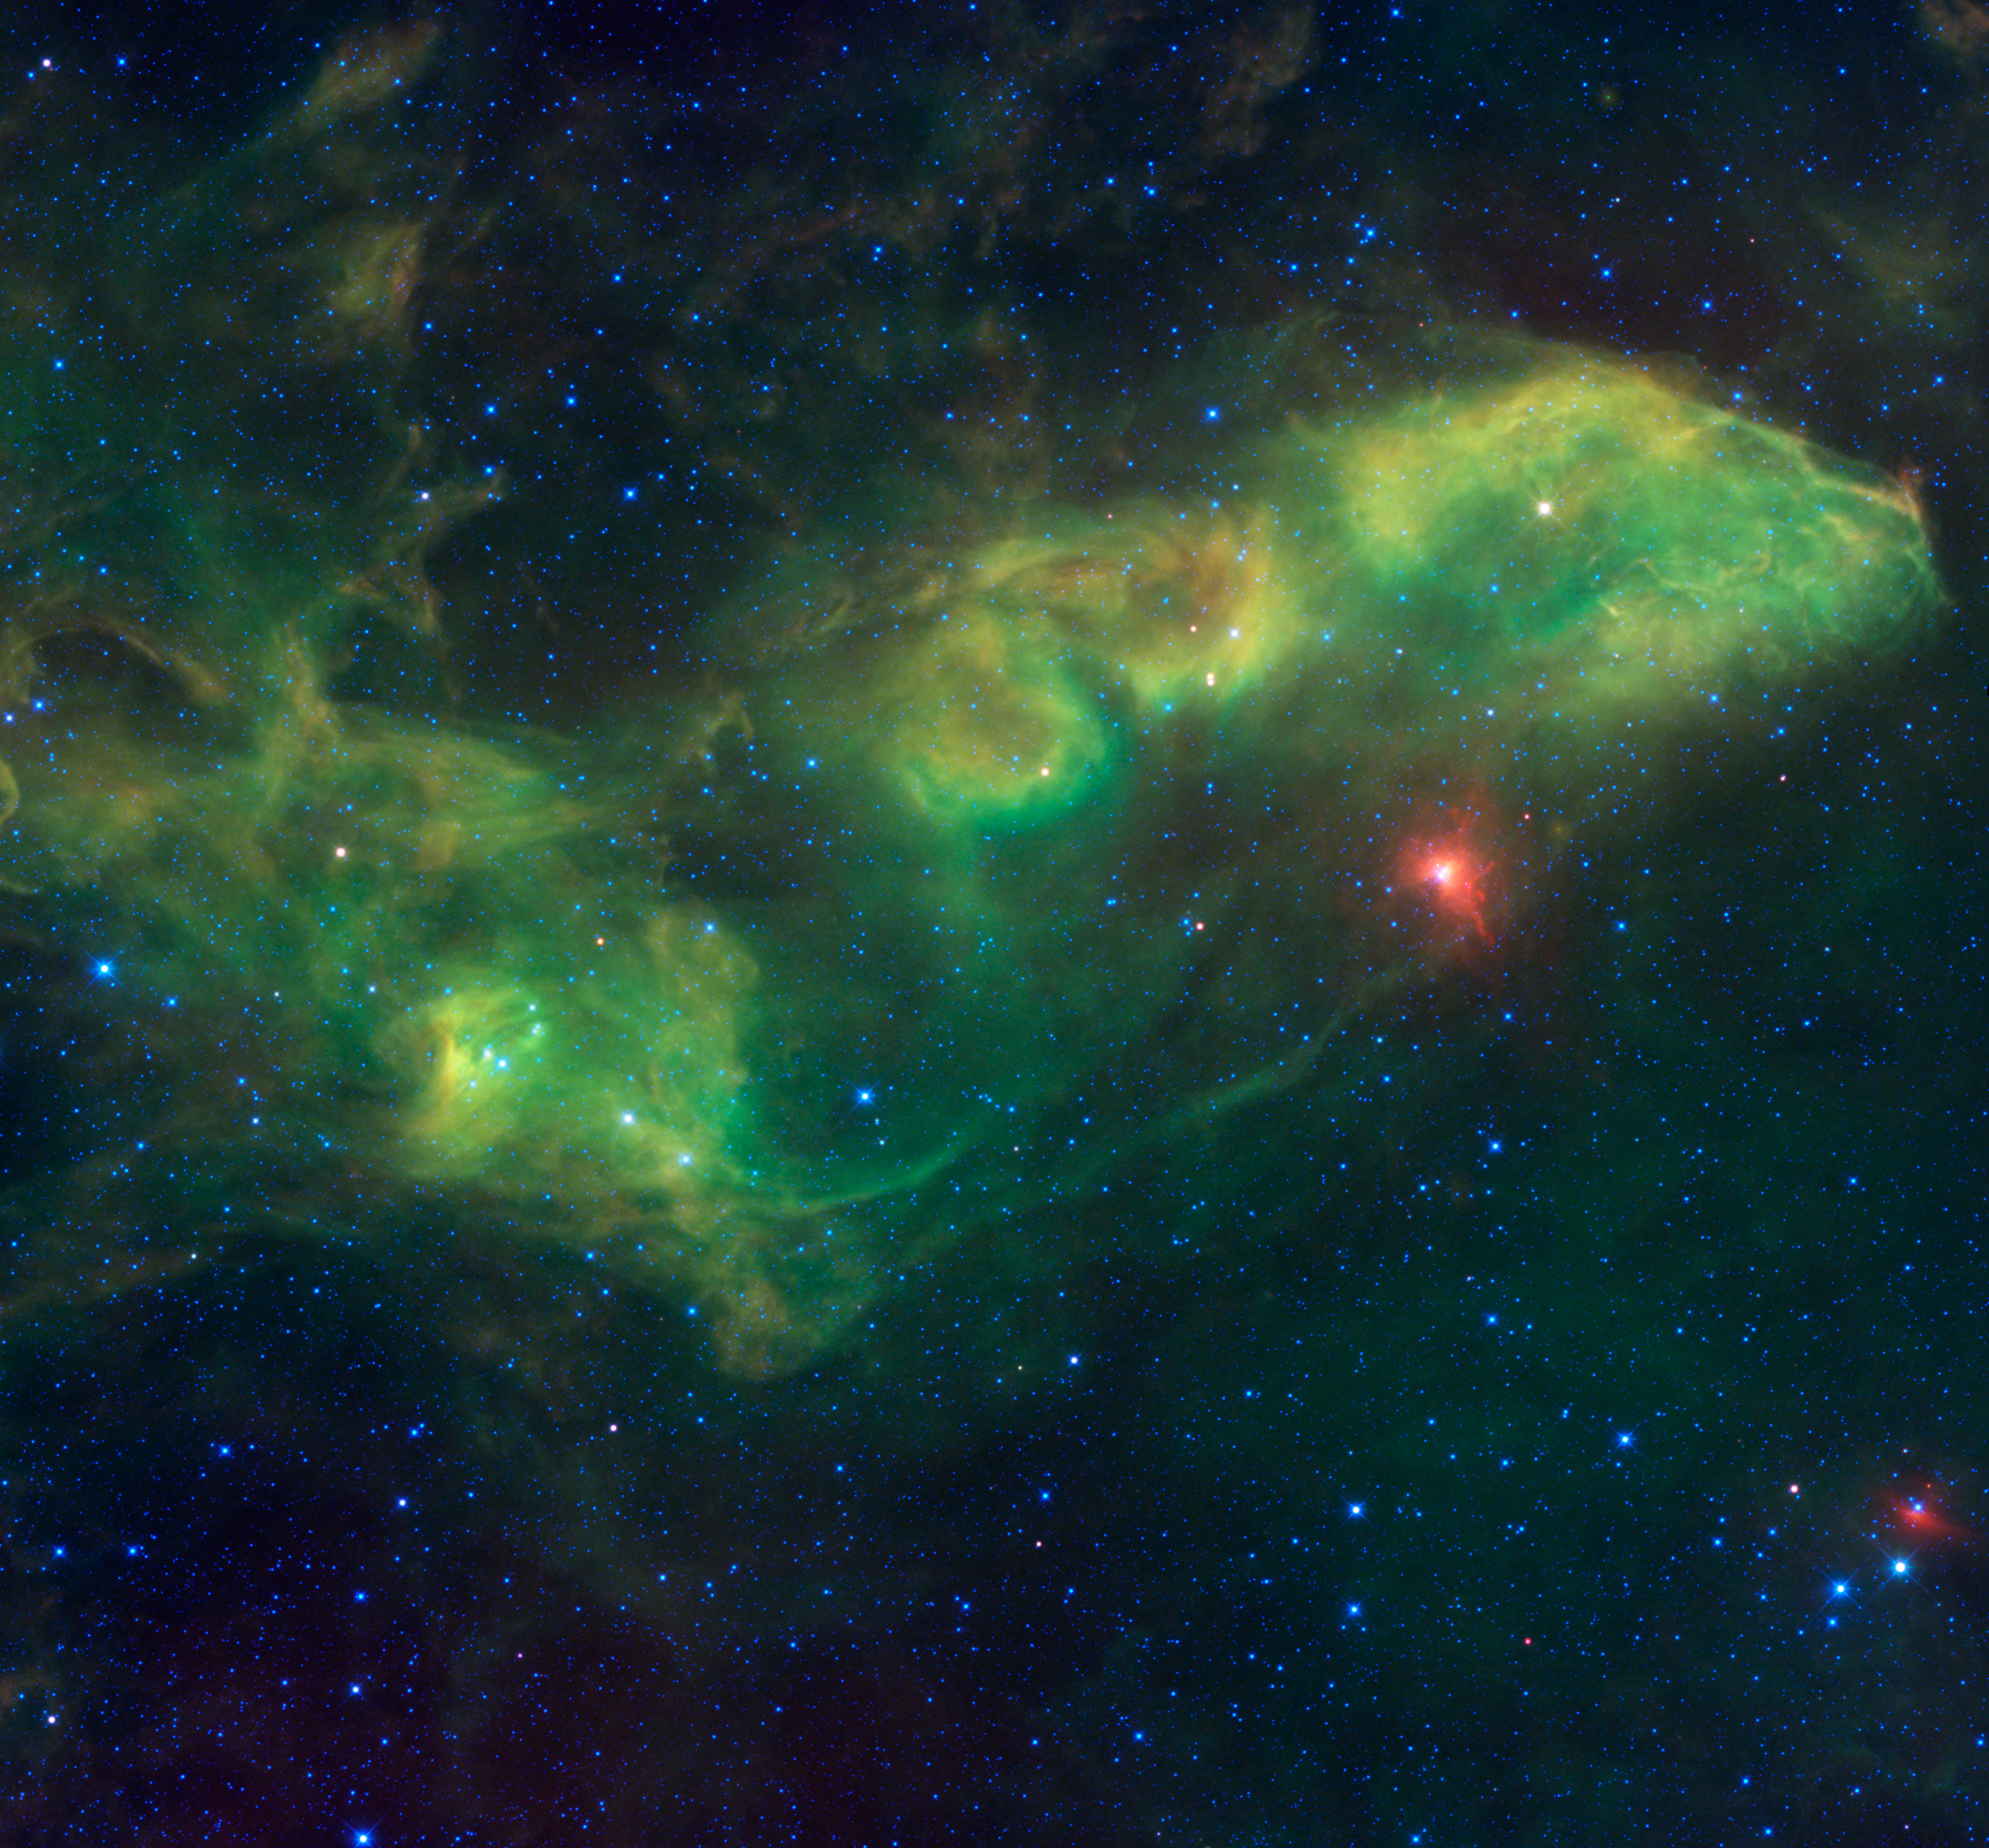

Jabbah and Associates

No, it’s not a gang of intergalactic mobsters from the famous Star Wars movies. Jabbah is the name of the bright star right of center, surrounded by a red colored dust cloud. The Arabic name means “the forehead of the scorpion.” This view from NASA’s Wide-field Infrared Survey Explorer, or WISE, takes in an area of the sky in the constellation of Scorpius surrounding Jabbah, which is larger than a grid of eight by eight full moons.

Though Jabbah appears to be a single star, it is actually a whole system of stars (possibly as many as seven), each of which is many times more massive, larger, hotter and more luminous than the sun. The Jabbah system is located about 440 light-years away from us and lights up a giant cloud of dust and gas near it. The cloud near Jabbah is designated IC 4592, and the portion farthest away to the far left in the image is IC 4601.

The other bright stars in this image are mostly part of the “Upper Scorpius Association” and were probably once all born in the same cluster about 5 million years ago. These stars are all moving apart as the cluster ages, and are probably no longer bound to each other by gravity.

Another star of interest in the image is 9 Scorpii, located in the lower right corner with the bright red dust cloud primarily on one side of it. 9 Scorpii is another very massive star that is probably a member of the Upper Scorpius Association. It is also moving through space at an enormous speed of 1,000 kilometers per second (224,000 miles per hour). With such a speed, the star may be a runaway star once in a system with a more massive member that exploded as a supernova and sent 9 Scorpii zooming through space. The red cloud near it may be a bow shock in front of it similar to the stars called Alpha Cam and Zeta Oph.

This image was made from observations by all four infrared detectors aboard WISE. Blue and cyan (blue-green) represent infrared light at wavelengths of 3.4 and 4.6 microns, which is primarily from stars, the hottest objects pictured. Green and red represent light at 12 and 22 microns, which is primarily from warm dust.

JPL manages the Wide-field Infrared Survey Explorer for NASA’s Science Mission Directorate, Washington. The principal investigator, Edward Wright, is at UCLA. The mission was competitively selected under NASA’s Explorers Program managed by the Goddard Space Flight Center, Greenbelt, Md. The science instrument was built by the Space Dynamics Laboratory, Logan, Utah, and the spacecraft was built by Ball Aerospace & Technologies Corp., Boulder, Colo. Science operations and data processing take place at the Infrared Processing and Analysis Center at the California Institute of Technology in Pasadena. Caltech manages JPL for NASA.

Credit: NASA/JPL-Caltech/UCLA